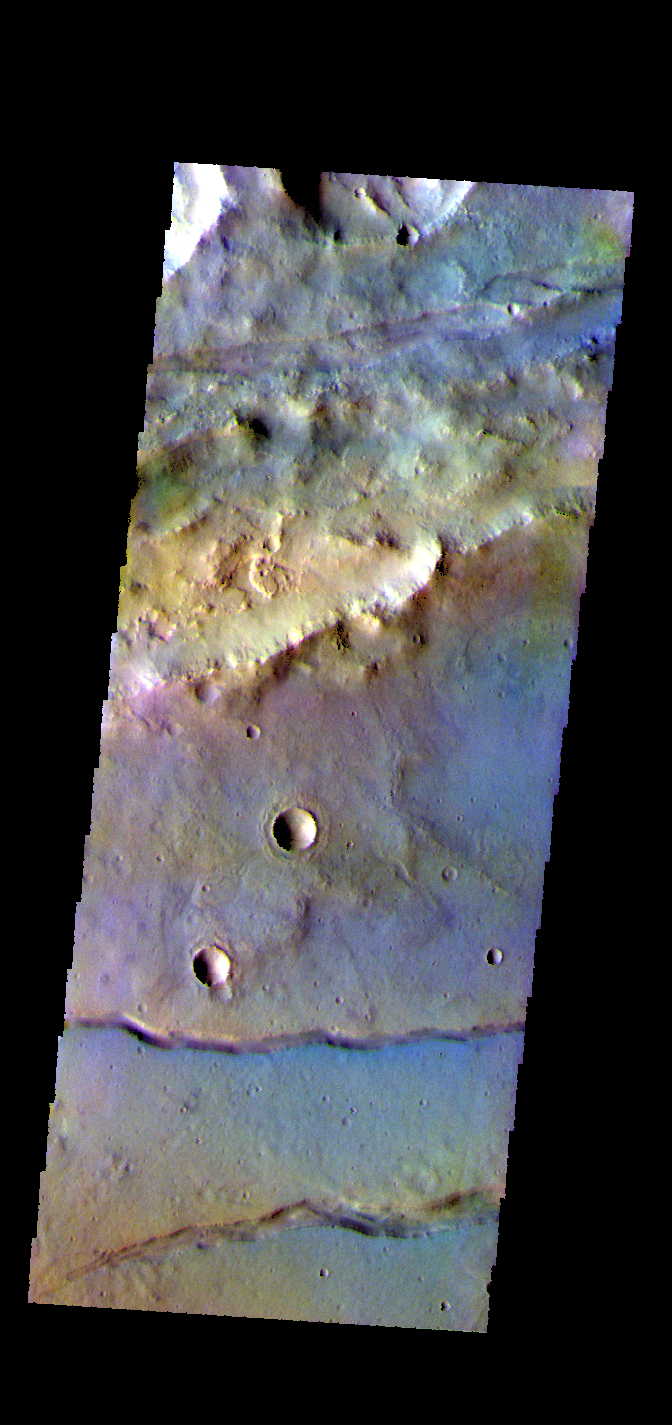

Sirenum Fossae – False Color

The THEMIS VIS camera contains 5 filters. The data from different filters can be combined in multiple ways to create a false color image. These false color images may reveal subtle variations of the surface not easily identified in a single band image. Today’s false color image shows part of Sirenum Fossae. The linear depressions in this image were formed by tectonic activity.

Credit: NASA/JPL-Caltech/ASU